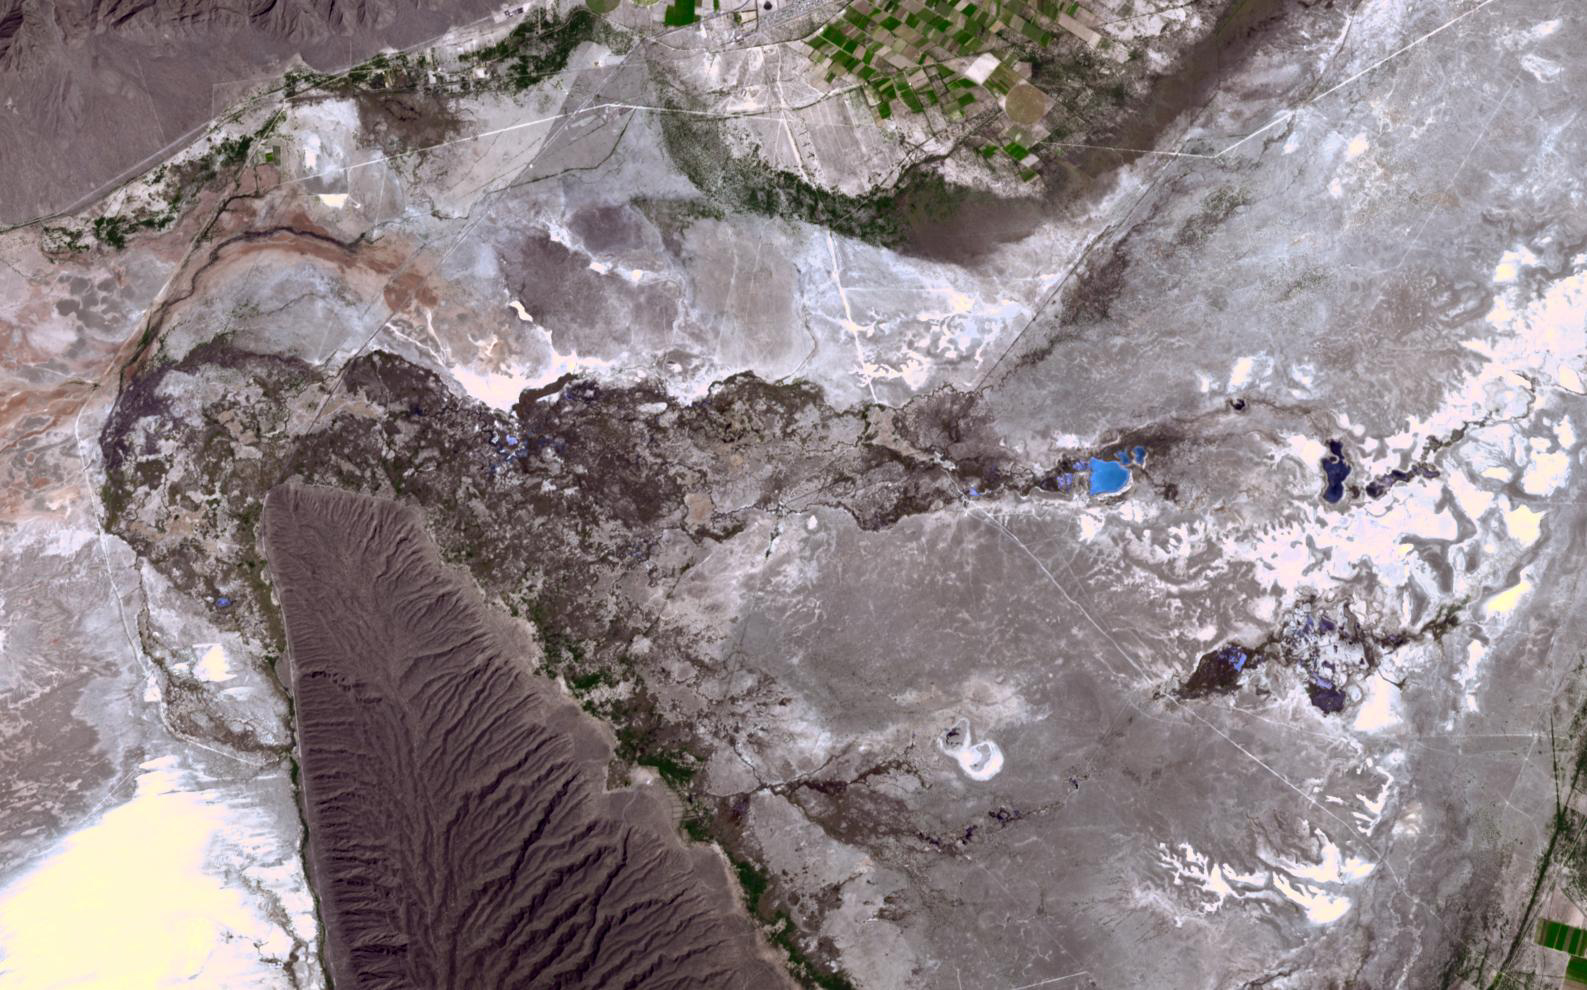

Cuatro Cienegas Basin, Mexico

In the northern Mexican state of Cohuilla lies the Cuatro Cienegas Basin. Dotting the landscape are small pools, formed by natural springs, in which are found live stromatolites. These stony layered structures are formed by colonies of cyanobacteria that trap sedimentary grains. Their major presence in the fossil record of several billion years ago is evidence of some of the earliest form of life on Earth. NASA stated that the biological reserve of Cuatro Ciénegas could have strong links to discovering life on Mars, since the adaptability of bioforms in the region was unique in the world. The image was acquired April 1, 2017, covers an area of 14.9 by 23.8 km, and is located at 26.9 degrees north, 102.1 degrees west.

With its 14 spectral bands from the visible to the thermal infrared wavelength region and its high spatial resolution of about 50 to 300 feet (15 to 90 meters), ASTER images Earth to map and monitor the changing surface of our planet. ASTER is one of five Earth-observing instruments launched Dec. 18, 1999, on Terra. The instrument was built by Japan’s Ministry of Economy, Trade and Industry. A joint U.S./Japan science team is responsible for validation and calibration of the instrument and data products.

The broad spectral coverage and high spectral resolution of ASTER provides scientists in numerous disciplines with critical information for surface mapping and monitoring of dynamic conditions and temporal change. Example applications are monitoring glacial advances and retreats; monitoring potentially active volcanoes; identifying crop stress; determining cloud morphology and physical properties; wetlands evaluation; thermal pollution monitoring; coral reef degradation; surface temperature mapping of soils and geology; and measuring surface heat balance.

The U.S. science team is located at NASA’s Jet Propulsion Laboratory in Pasadena, Calif. The Terra mission is part of NASA’s Science Mission Directorate, Washington.

Credit: NASA/METI/AIST/Japan Space Systems, and U.S./Japan ASTER Science Team